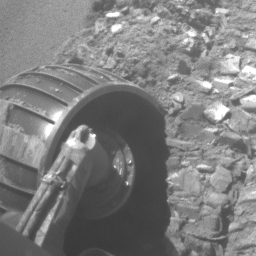

Opportunity Rolls Free Again (Left Front Wheel)

This animated piece illustrates the recent escape of NASA’s Mars Exploration Rover Opportunity from dangerous, loose material on the vast plains leading to the rover’s next long-term target, “Victoria Crater.”

A series of images of the rover’s left front wheel, taken by the front hazard-avoidance camera, make up this brief movie. It chronicles the challenge Opportunity faced to free itself from a ripple dubbed “Jammerbugt.” The rover’s wheels became partially embedded in the ripple at the end of a drive on Opportunity’s 833rd Martian day, or sol (May 28, 2006). The images in this clip were taken on sols 836 through 841 (May 31 through June 5, 2006).

Scientists and engineers who had been elated at the meters of progress the rover had been making in earlier drives were happy for even centimeters of advance per sol as they maneuvered their explorer through the slippery material of Jammerbugt. The wheels reached solid footing on a rock outcrop on the final sol of this sequence.

The science and engineering teams appropriately chose the ripple’s informal from name the name of a bay on the north coast of Denmark. Jammerbugt, or Jammerbugten, loosely translated, means Bay of Lamentation or Bay of Wailing. The shipping route from the North Sea to the Baltic passes Jammerbugt on its way around the northern tip of Jutland. This has always been an important trade route and many ships still pass by the bay. The prevailing wind directions are typically northwest to southwest with the strongest winds and storms tending to blow from the northwest. A northwesterly wind will blow straight into the Jammerbugt, towards shore. Therefore, in the age of sail, many ships sank there during storms. The shore is sandy, but can have strong waves, so running aground was very dangerous even though there are no rocks.

Fortunately, Opportunity weathered its “Jammerbugt” and is again on its way toward Victoria Crater.

Credit: NASA/JPL-Caltech